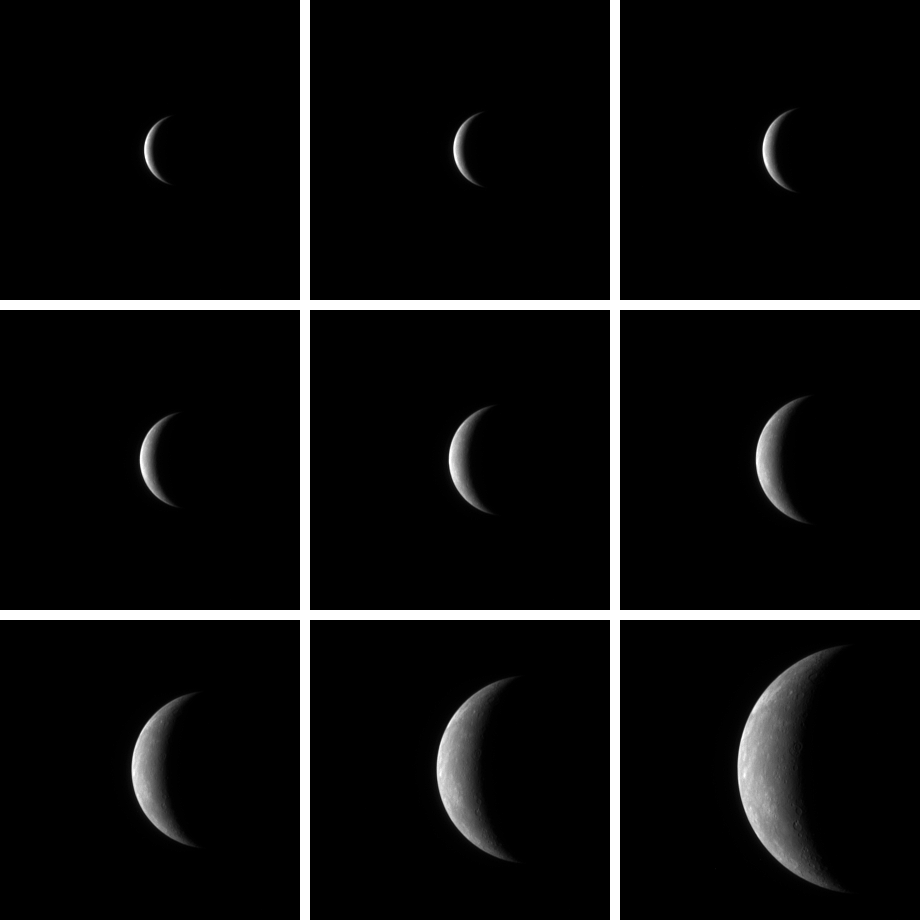

Rendezvous with Mercury

Rendezvous with Mercury

As the MESSENGER spacecraft approached Mercury for its first flyby, the Narrow Angle Camera, part of the Mercury Dual Imaging System (MDIS) instrument, acquired a series of images of the planet in support of spacecraft navigation. The nine images shown here were taken from January 9 to 13, 2008, as MESSENGER closed to between 2.7 million kilometers and 760,000 kilometers (1.7 million miles and 470,000 miles) from Mercury. These nine images can also be viewed in sequence by clicking on the image above.

At the beginning of the image sequence, Mercury was no more than a bright crescent in the blackness of space. As MESSENGER drew closer, surface features began to be resolved. The image from January 13 (bottom right) has the highest spatial resolution of this sequence (20 kilometers/pixel, 12 miles/pixel). In this image, bright markings are visible, and impact craters can be seen near the terminator (the line between Mercury’s day side, to the left, and the night side to the right).

During MESSENGER’s closest pass by Mercury yesterday, January 14, 2008, extensive scientific observations were executed. Today, the last of these planned observations will be completed, and at noon EST, the spacecraft will begin to transmit the data gathered during the flyby to Earth. This exciting new dataset will be used to address fundamental questions about the origin and evolution of the planet Mercury and our solar system. Currently, the MESSENGER team is anxiously awaiting the arrival of this dataset.

These images are from MESSENGER, a NASA Discovery mission to conduct the first orbital study of the innermost planet, Mercury. For information regarding the use of images, see the MESSENGER image use policy.

Credit: NASA/Johns Hopkins University Applied Physics Laboratory/Carnegie Institution of Washington